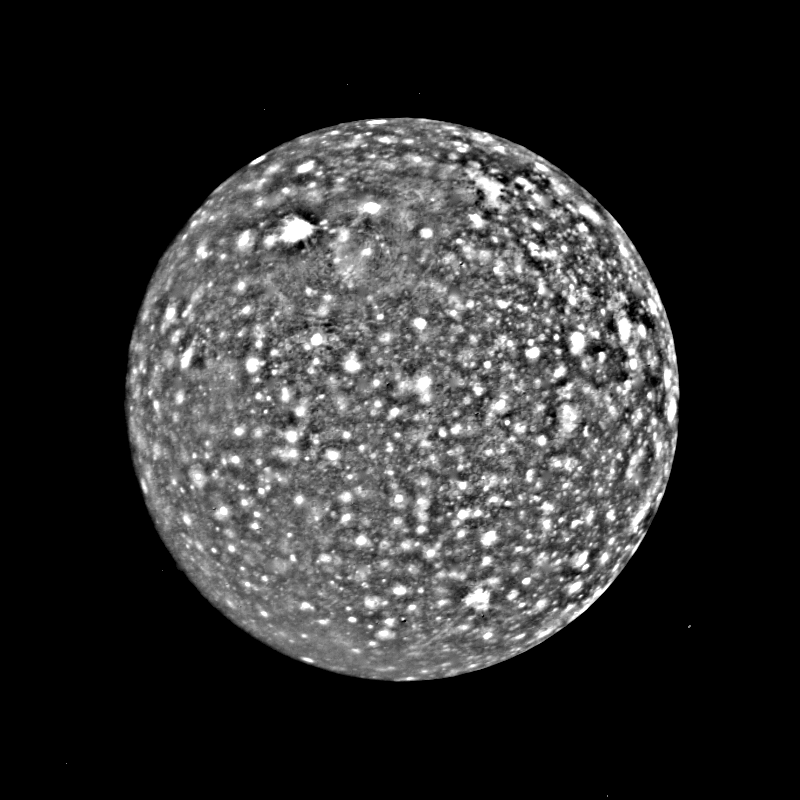

Callisto

This black and white image of Callisto was taken by Voyager 2 about 3:20 A.M PDT Saturday, July 7, from a range of about 1.1 million kilometers (675,000 miles). The picture has been enhanced to reveal detail in the scene. Voyager l’s high resolution coverage was of the hemisphere just over the right-hand (eastern) horizon, and the large ring structure discovered by Voyager 1 is just over the eastern limb. This image shows yet another ring structure in the upper part of the picture. Callisto exhibits some of the most ancient terrain seen on any of the satellites. Scientists think Callisto’s surface is a mixture of ice and rock dating back to the final stages of planetary accretion (over 4 billion years ago) when the surface was pockmarked by a torrential bombardment of meteorites. Younger craters show as bright spots, probably because they expose fresh ice and frost.

Credit: NASA/JPL